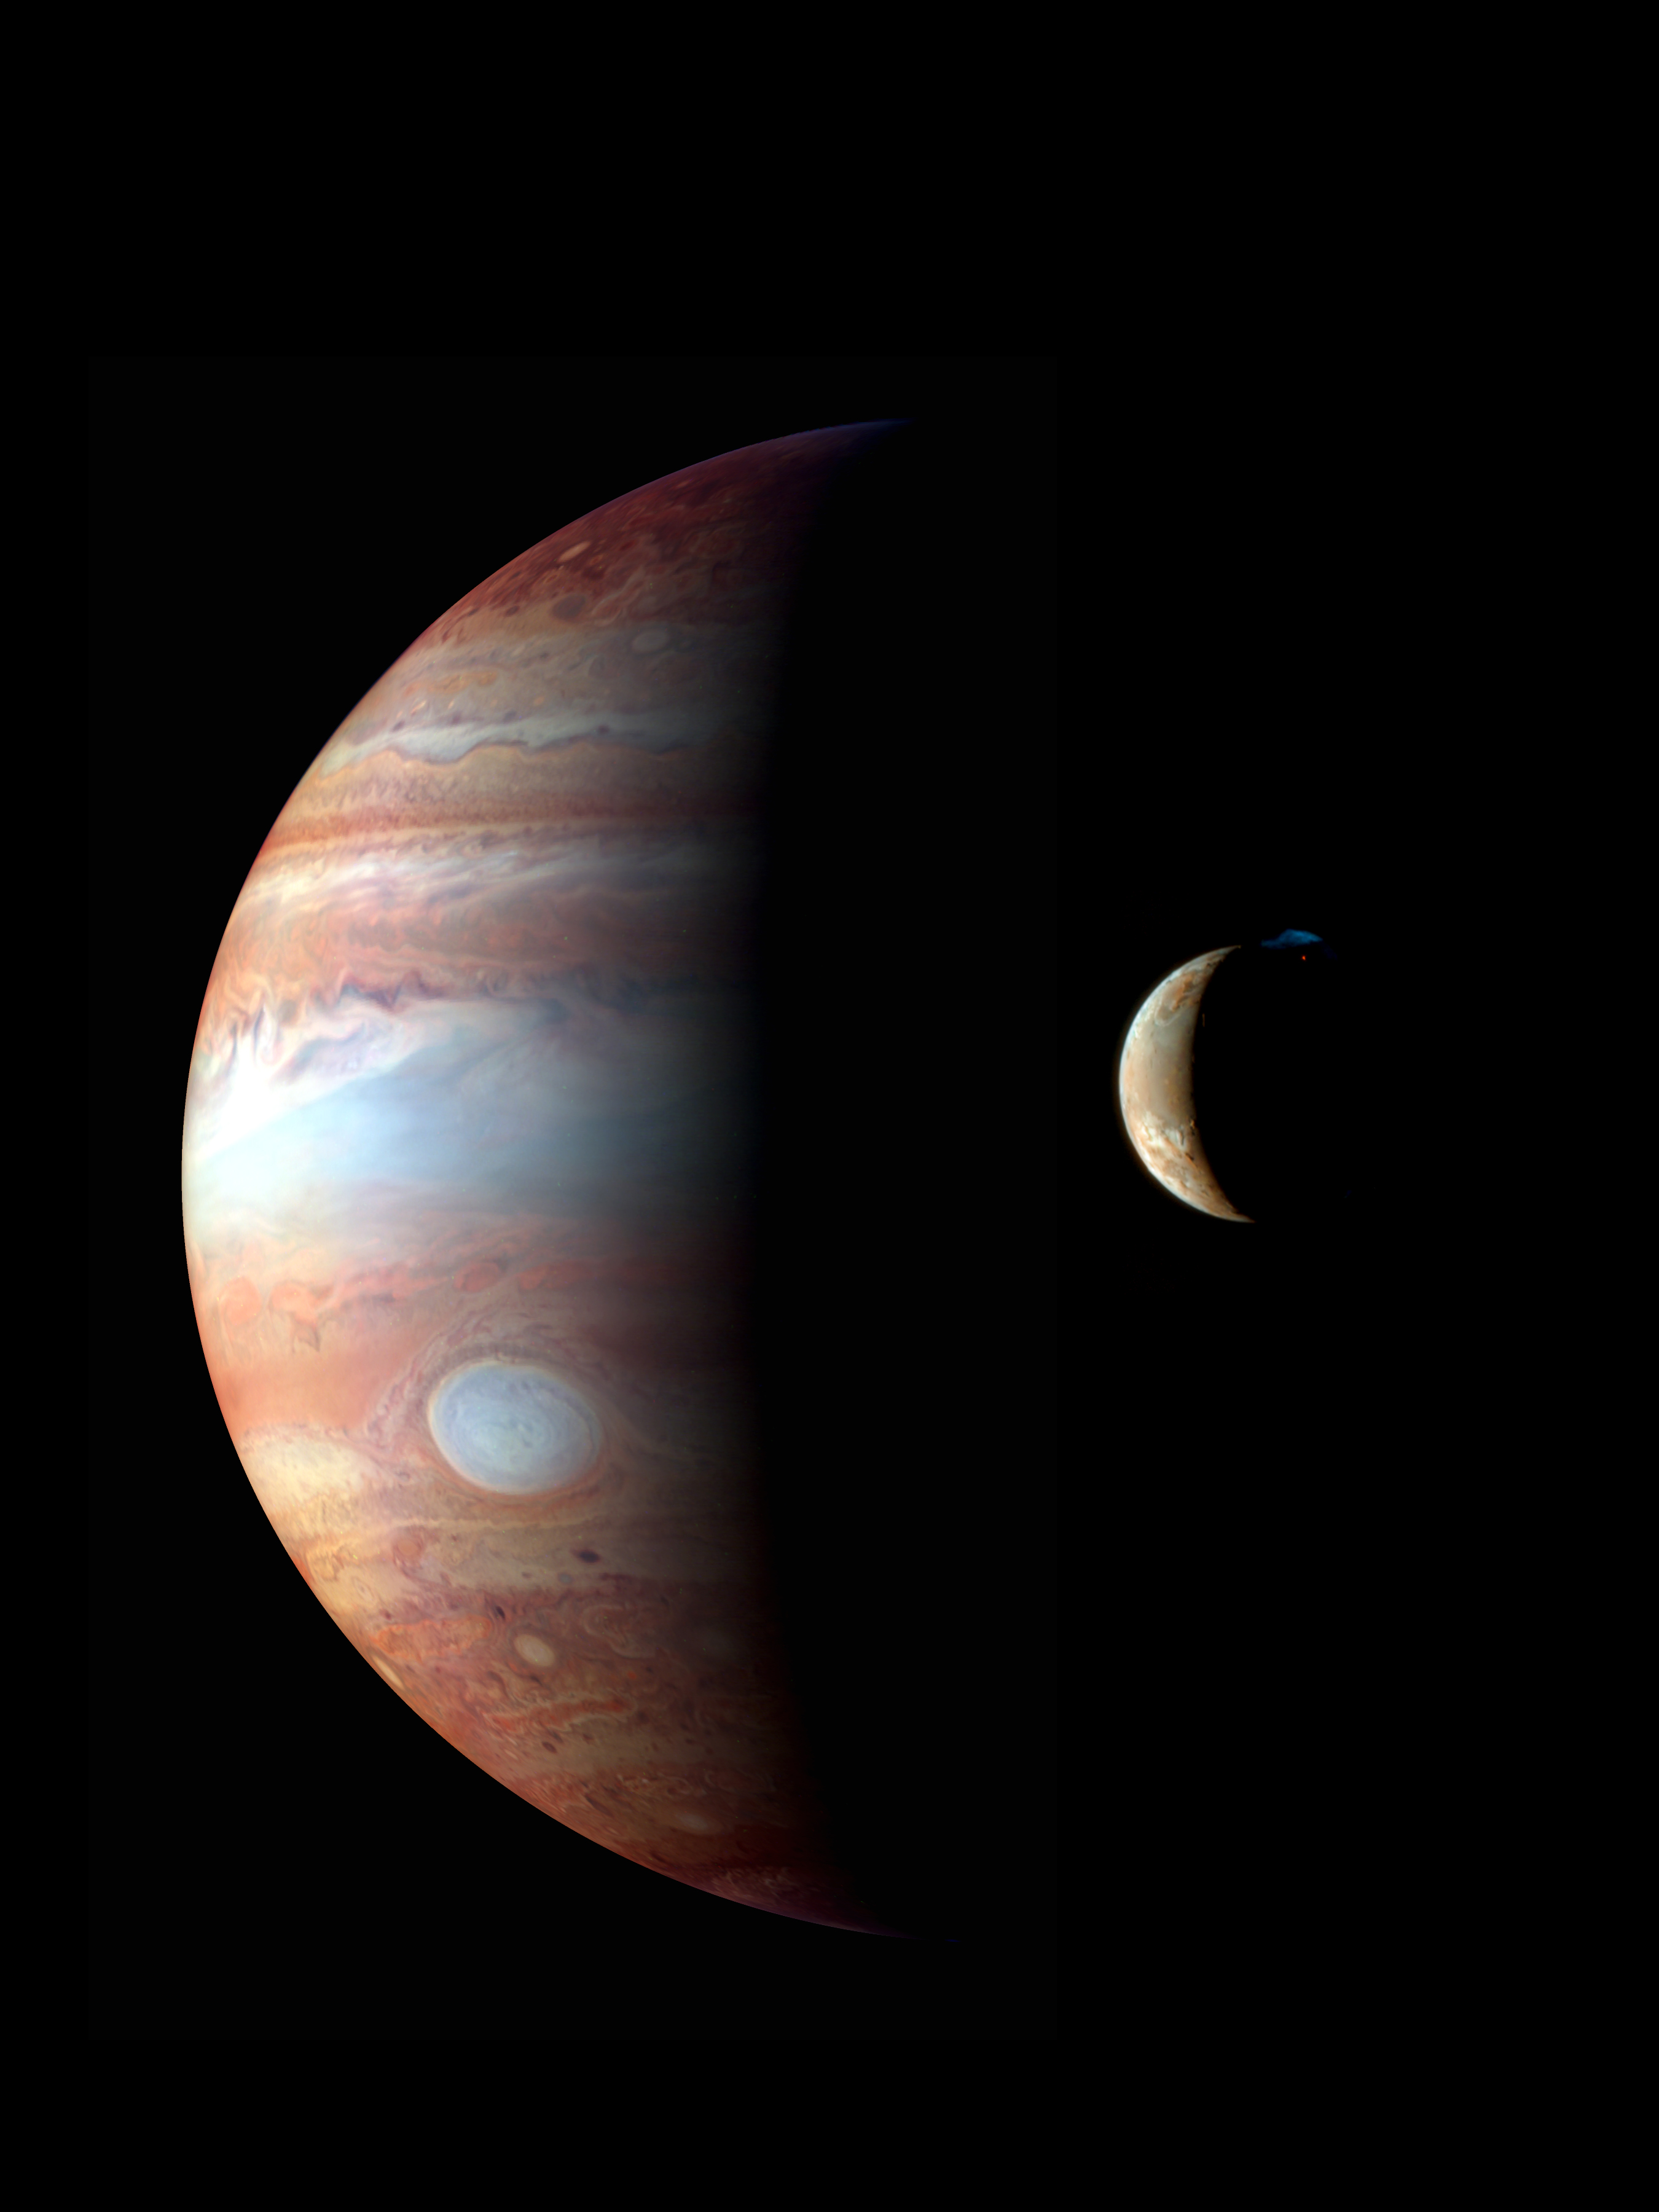

Jupiter-Io Montage

This is a montage of New Horizons images of Jupiter and its volcanic moon Io, taken during the spacecraft’s Jupiter flyby in early 2007. The Jupiter image is an infrared color composite taken by the spacecraft’s near-infrared imaging spectrometer, the Linear Etalon Imaging Spectral Array (LEISA) at 1:40 UT on Feb. 28, 2007. The infrared wavelengths used (red: 1.59 µm, green: 1.94 µm, blue: 1.85 µm) highlight variations in the altitude of the Jovian cloud tops, with blue denoting high-altitude clouds and hazes, and red indicating deeper clouds. The prominent bluish-white oval is the Great Red Spot. The observation was made at a solar phase angle of 75 degrees but has been projected onto a crescent to remove distortion caused by Jupiter’s rotation during the scan. The Io image, taken at 00:25 UT on March 1st 2007, is an approximately true-color composite taken by the panchromatic Long-Range Reconnaissance Imager (LORRI), with color information provided by the 0.5 µm (“blue”) and 0.9 µm (“methane”) channels of the Multispectral Visible Imaging Camera (MVIC). The image shows a major eruption in progress on Io’s night side, at the northern volcano Tvashtar. Incandescent lava glows red beneath a 330-kilometer high volcanic plume, whose uppermost portions are illuminated by sunlight. The plume appears blue due to scattering of light by small particles in the plume

This montage appears on the cover of the Oct. 12, 2007, issue of Science magazine.

Credit: NASA/Johns Hopkins University Applied Physics Laboratory/Southwest Research Institute/Goddard Space Flight Center